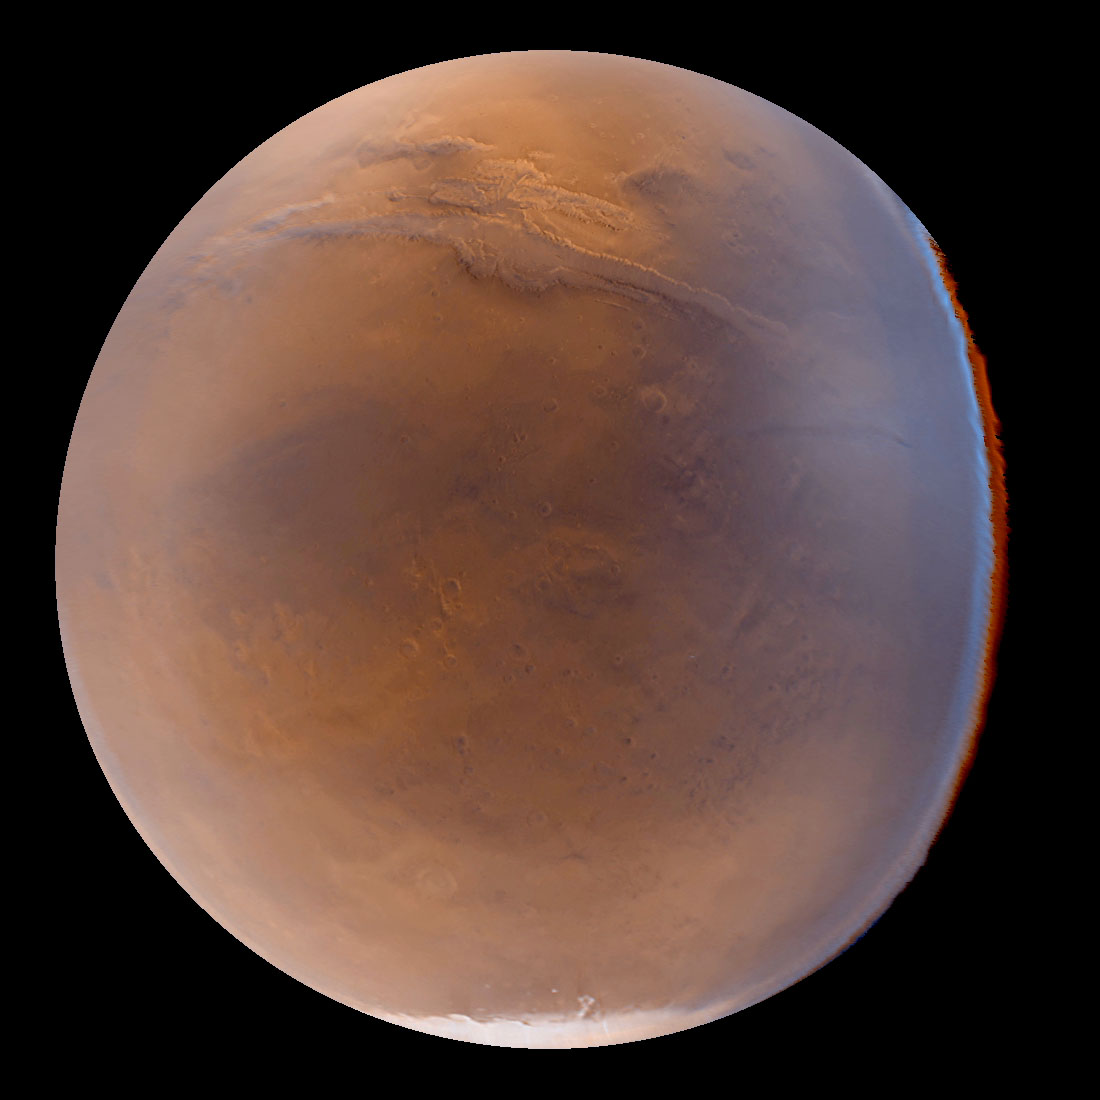

A Regional View of Mars on Orbit 63

The MOC wide angle cameras, although of very low resolution, have the advantage of areal and color coverage. Unfortunately, they suffer from extremely distorted viewing geometry during the present aerobraking orbit, stemming from the need to rotate the spacecraft to acquire images while the spacecraft altitude and latitude varies. However, by combining knowledge of the spacecraft motion and pointing with understanding of the distortions within the camera lenses, it is possible to reconstruct the data as if viewed from a specific point in the orbit. Such a reconstruction is shown in the image above, a view of Mars as it would appear to a person with a wide angle lens at a altitude of about 2700 km (1690 mi) above 30 degrees South latitude, 70 degrees West longitude. It is reproduced here at close to its original, 7.4 km (4.6 mi) resolution. About 100 degrees of latitude and longitude are visible, with the seasonal south polar carbon dioxide frost cap at the bottom and a portion of the Valles Marineris stretching across the upper quarter of the picture. Color fringing along the right side of the image, and the slightly non-circular outline of the edge of the planet, result from unmodelled spacecraft attitude relationships and lens distortion as these differ between the two cameras (red and blue; green is synthesized by combining red with blue). This image was taken three weeks after a large regional dust storm had developed, and the hazy appearance, especially towards the edges of the planet, results from atmospheric dust.

Malin Space Science Systems (MSSS) and the California Institute of Technology built the MOC using spare hardware from the Mars Observer mission. MSSS operates the camera from its facilities in San Diego, CA. The Jet Propulsion Laboratory’s Mars Surveyor Operations Project operates the Mars Global Surveyor spacecraft with its industrial partner, Lockheed Martin Astronautics, from facilities in Pasadena, CA and Denver, CO.

Credit: NASA/JPL/Malin Space Science Systems